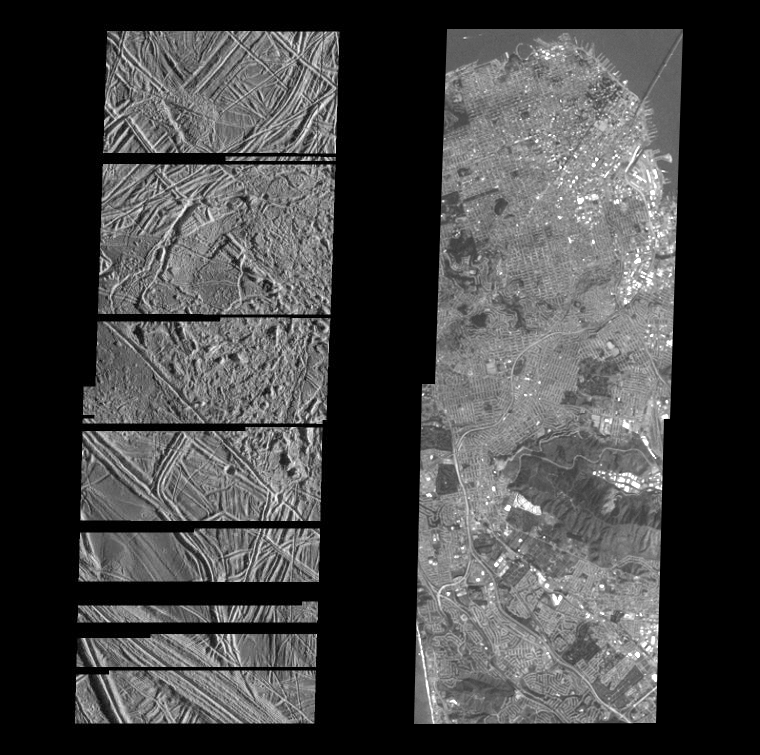

Structurally Complex Surface of Europa and similar scales on Earth

This is the fourth in a series of five products at increasing resolutions that compare images of various areas on Jupiter’s icy moon Europa (left frame) to the same location on Earth, the San Francisco Bay area of California (right frame). Both images show areas of equal size, 17 by 49 kilometers (11 by 30 miles), and resolution, 30 meters (100 feet). North is to the top of the picture.

The frame on the left is a mosaic of two images of Europa and shows the surface to be structurally complex. The sun illuminates the scene from the east, revealing complex overlapping ridges and fractures in the upper and lower portions of the frame, and rugged, more chaotic terrain in the center. Lateral faulting is revealed where ridges show offsets along their lengths (upper left of the frame). Missing ridge segments indicate obliteration of pre-existing materials and emplacement of new terrain (center of the frame).

The surface of San Francisco rivals that of Europa. In this 30 meter resolution comparison image, the complex pattern of city streets is clearly visible as are the many piers that line the water front district (upper right). This Bay area scene is also illuminated from the east. Notice the shadow of the Bay Bridge on the surface of the water as it makes its way to Oakland and the east bay. In the upper left corner, a ship can be seen making its way to the mouth of the bay.

The Europa image was obtained from a range of 3410 kilometers (2119 miles) by the Solid State Imaging (CCD) system aboard NASA’s Galileo spacecraft on December 19th, 1996 (Universal Time). The San Francisco Bay area image, from the LandSat Thematic Mapper, has been reprocessed to match Galileo’s resolution so as to offer a sense of the size of the features visible on Europa’s surface.

The Jet Propulsion Laboratory, Pasadena, CA manages the mission for NASA’s Office of Space Science, Washington, DC.

Credit: NASA/JPL